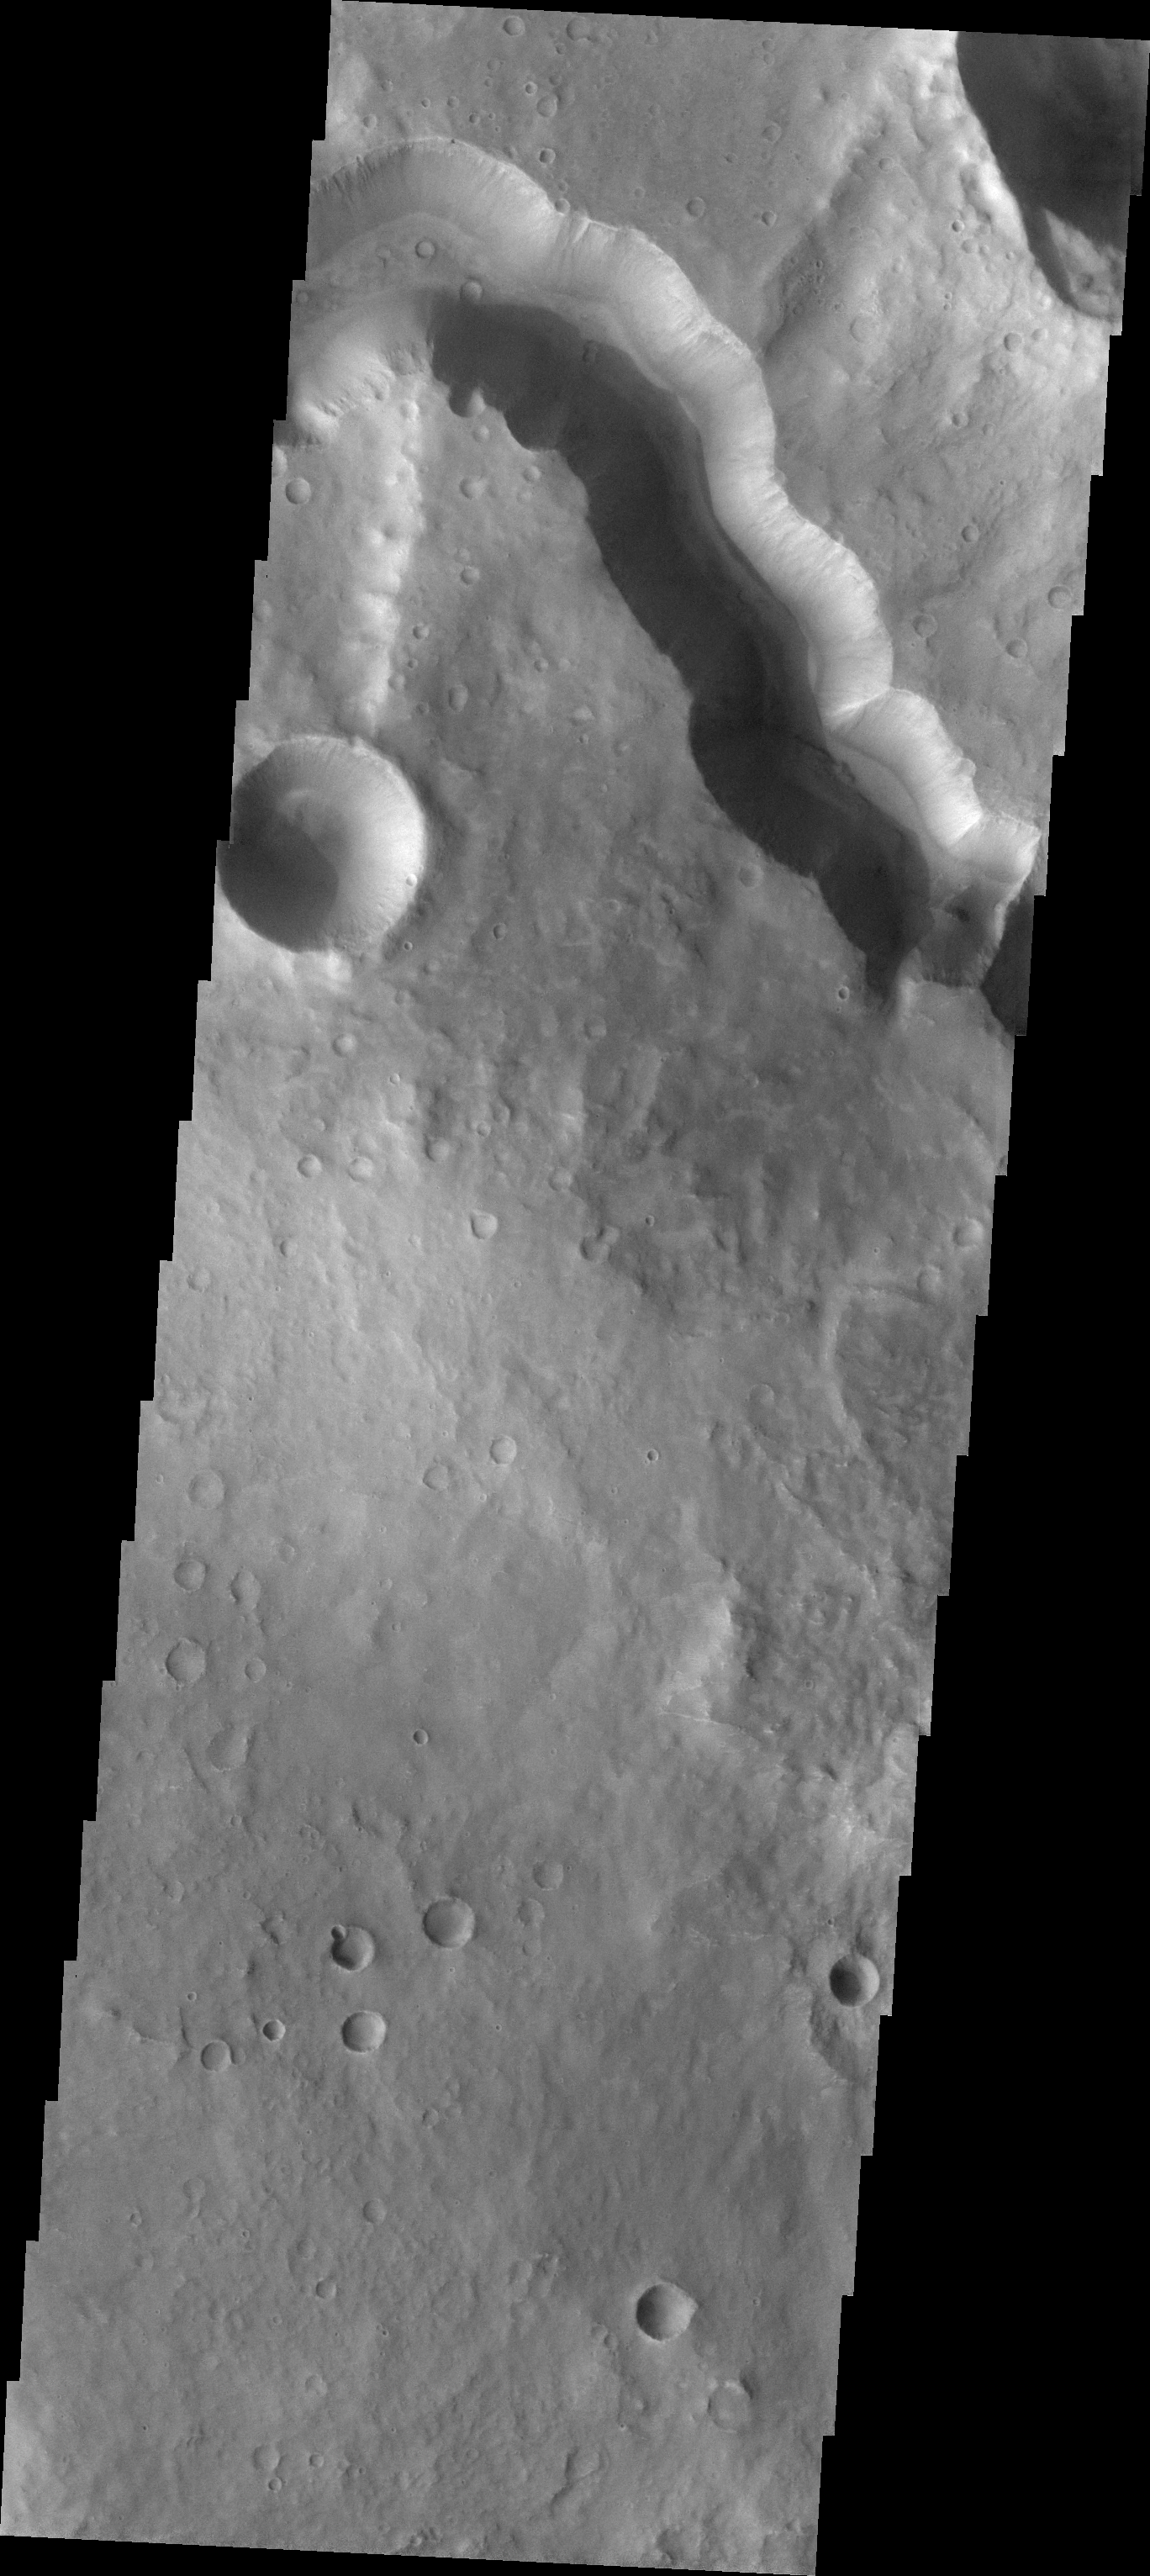

Tinto Vallis

The major Martian dust storm of 2007 filled the sky with dust and produced conditions that prevented the THEMIS VIS camera from being able to image the surface. With no new images being acquired, we’ve dug into the archive to highlight some interesting areas on Mars. The this week’s topic is medium sized channels. Tinto Vallis is bounded by steep walls so its sinuous course is easy to identify and trace from image to image.

Image information: VIS instrument. Latitude -3.6N, Longitude 111.0E. 18 meter/pixel resolution.

Please see the THEMIS Data Citation Note for details on crediting THEMIS images.

Note: this THEMIS visual image has not been radiometrically nor geometrically calibrated for this preliminary release. An empirical correction has been performed to remove instrumental effects. A linear shift has been applied in the cross-track and down-track direction to approximate spacecraft and planetary motion. Fully calibrated and geometrically projected images will be released through the Planetary Data System in accordance with Project policies at a later time.

NASA’s Jet Propulsion Laboratory manages the 2001 Mars Odyssey mission for NASA’s Office of Space Science, Washington, D.C. The Thermal Emission Imaging System (THEMIS) was developed by Arizona State University, Tempe, in collaboration with Raytheon Santa Barbara Remote Sensing. The THEMIS investigation is led by Dr. Philip Christensen at Arizona State University. Lockheed Martin Astronautics, Denver, is the prime contractor for the Odyssey project, and developed and built the orbiter. Mission operations are conducted jointly from Lockheed Martin and from JPL, a division of the California Institute of Technology in Pasadena.

Credit: NASA/JPL/ASU